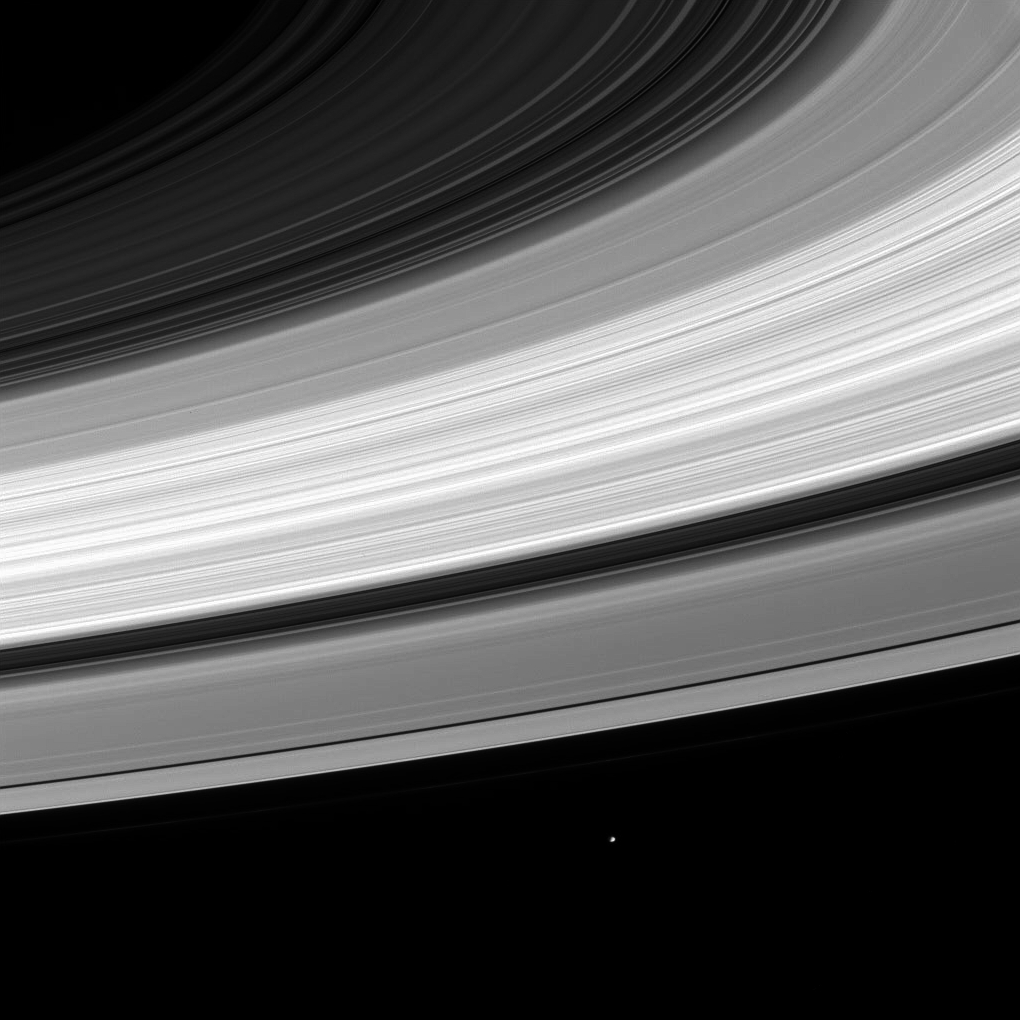

Janus and Rings

From beneath the ring plane, the small, irregularly shaped moon Janus (181 kilometers, or 112 miles, across) can be seen following the orbital path it shares with slightly smaller Epimetheus (116 kilometers, or 72 miles, across).

The image was taken in visible red light with the Cassini spacecraft narrow angle camera on Nov. 18, 2004, at a distance of approximately 4.7 million kilometers (2.9 million miles) from Saturn. The image scale is 27 kilometers (17 miles) per pixel.

The Cassini-Huygens mission is a cooperative project of NASA, the European Space Agency and the Italian Space Agency. The Jet Propulsion Laboratory, a division of the California Institute of Technology in Pasadena, manages the mission for NASA’s Science Mission Directorate, Washington, D.C. The Cassini orbiter and its two onboard cameras were designed, developed and assembled at JPL. The imaging team is based at the Space Science Institute, Boulder, Colo.

Credit: NASA/JPL/Space Science Institute